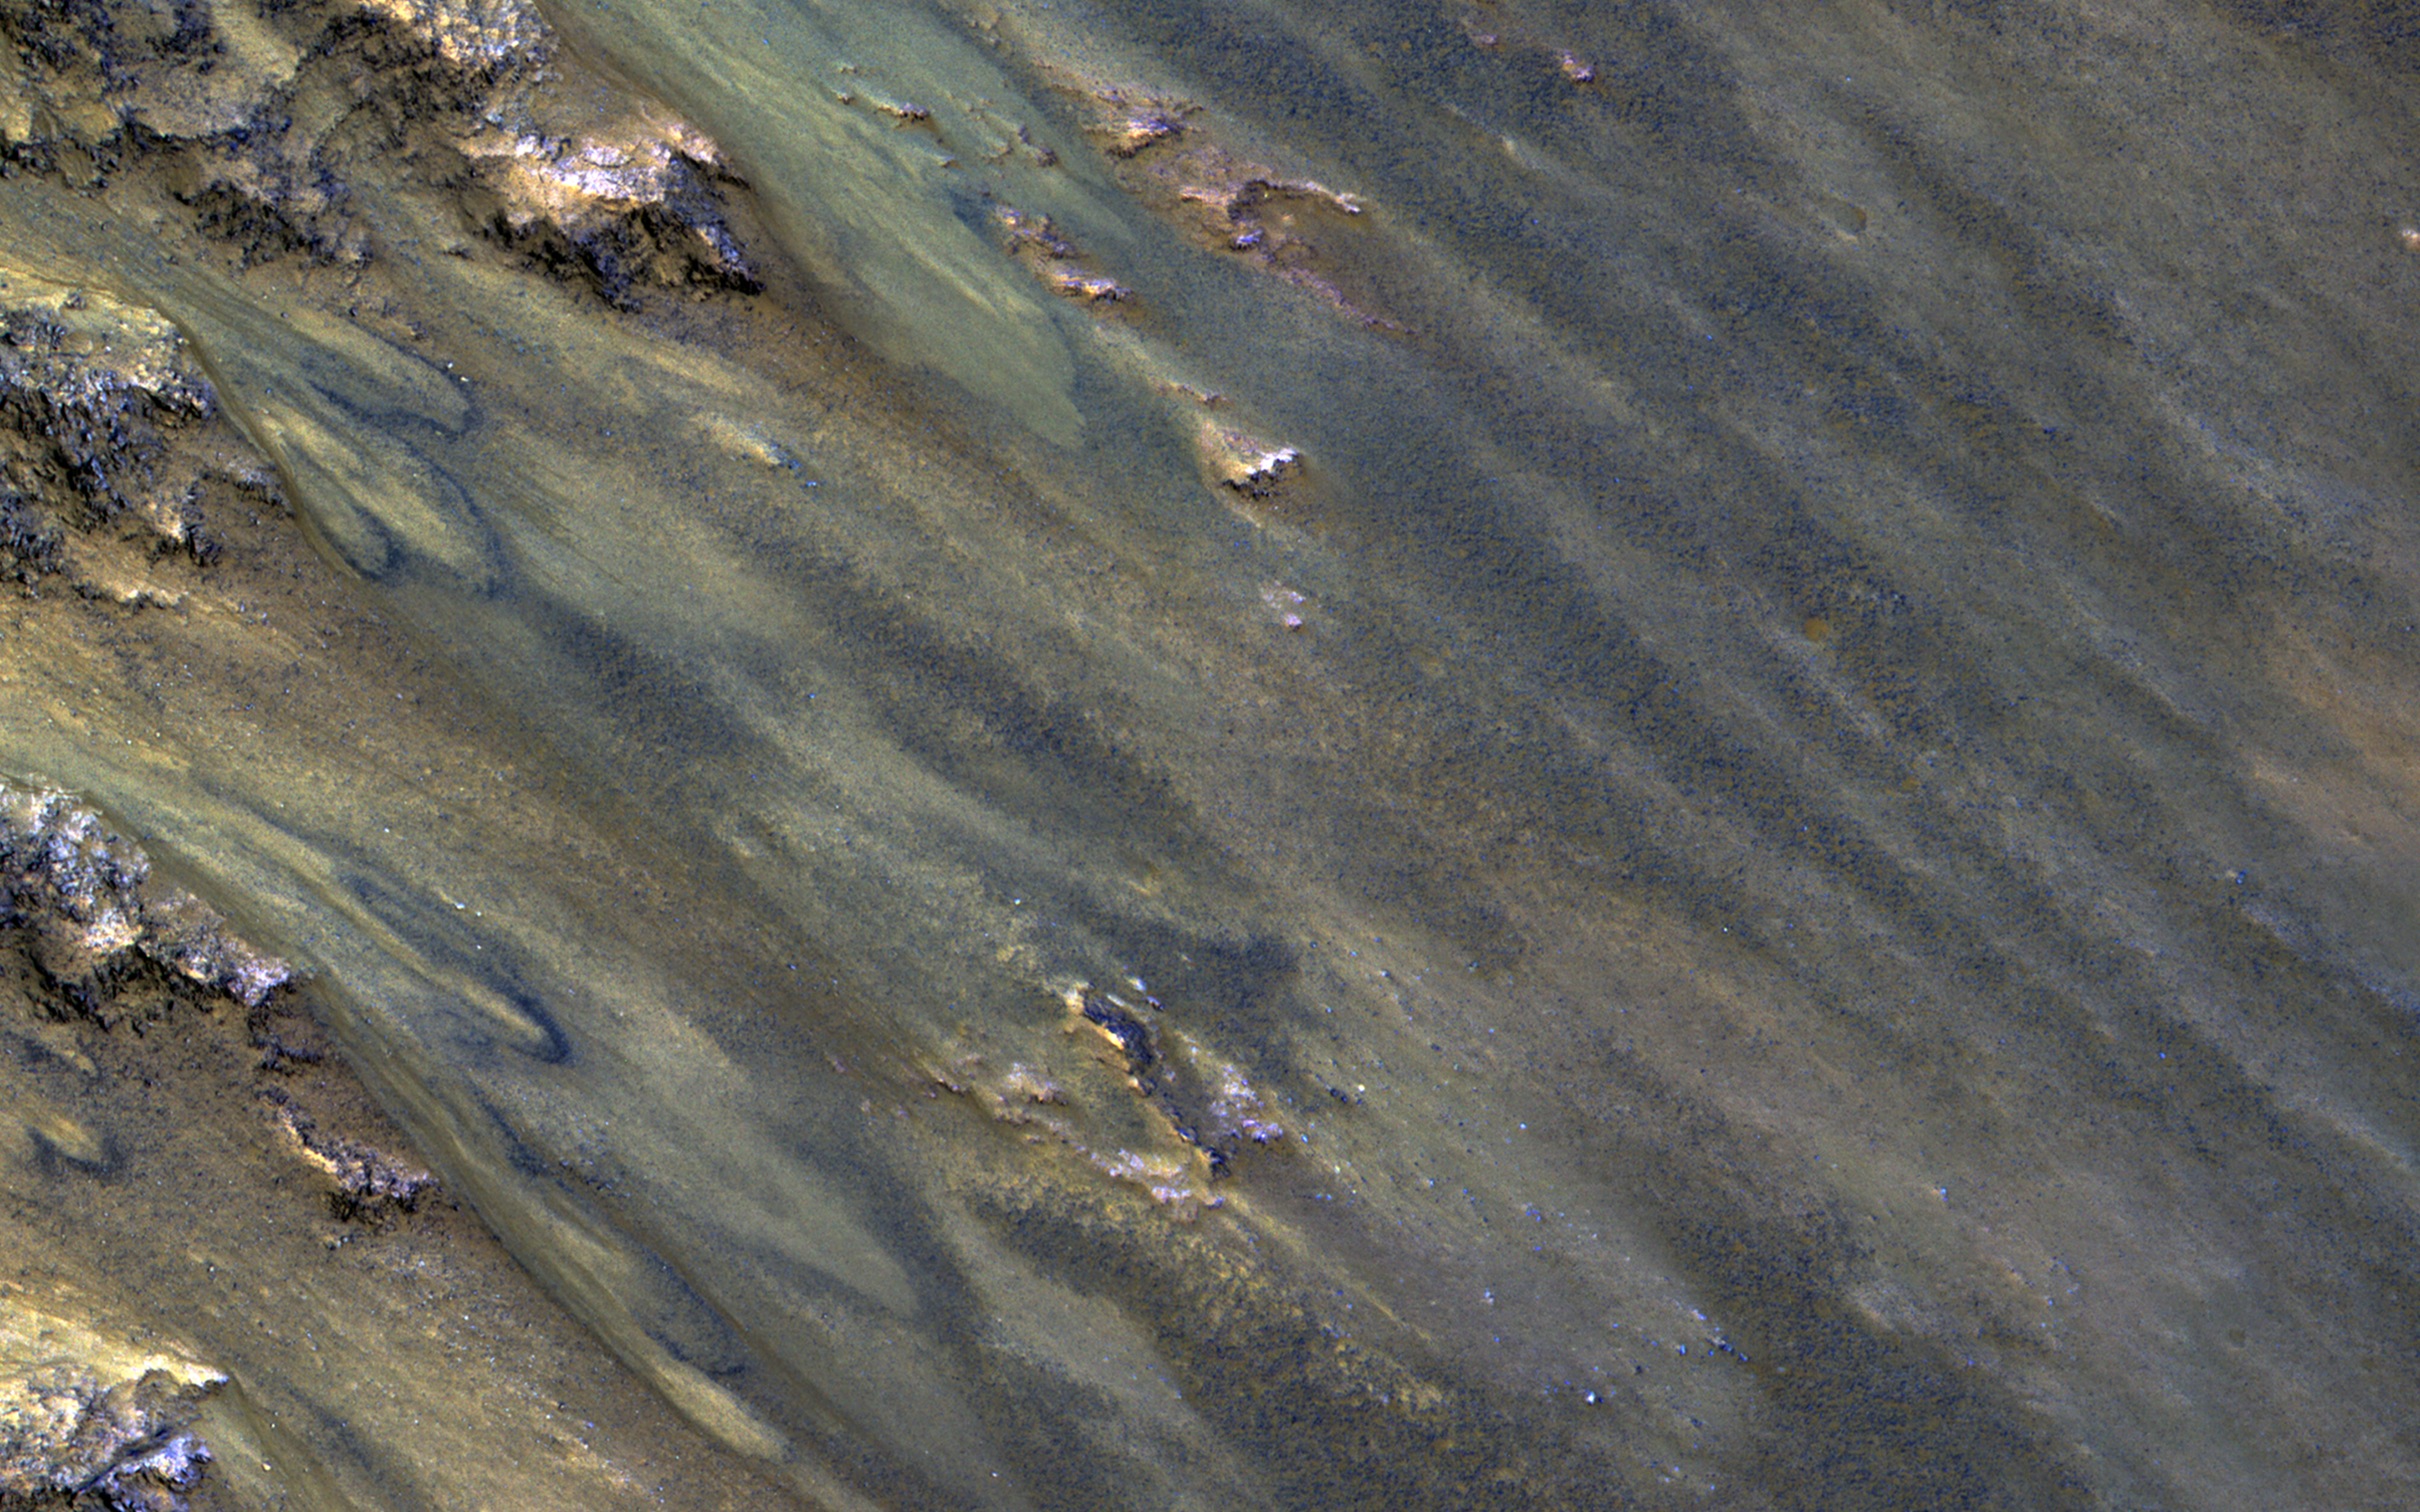

Active Flows on Steep Slopes in Ganges Chasma

This image from NASA’s Mars Reconnaissance Orbiter covers a steep west-facing slope in southwestern Ganges Chasma, north of the larger canyons of Valles Marineris. The spot was targeted both for the bedrock exposures and to look for active slope processes.

We see two distinct flow deposits: lobate flows that are relatively bright, sometimes with dark fringes, and very thin brownish lines that resemble recurring slope lineae (or ‘RSL’). Both flows emanate from rocky alcoves. The RSL are superimposed on the lobate deposits (perhaps rocky debris flows), so they are younger and more active.

The possible role of water in forming the debris flows and RSL are the subjects of continuing debate among scientists. We will acquire more images here to see if the candidate RSL are active.

The map is projected here at a scale of 50 centimeters (19.7 inches) per pixel. [The original image scale is 52.9 centimeters (20.8 inches) per pixel (with 2 x 2 binning); objects on the order of 159 centimeters (62.6 inches) across are resolved.] North is up.

The University of Arizona, Tucson, operates HiRISE, which was built by Ball Aerospace & Technologies Corp., Boulder, Colo. NASA’s Jet Propulsion Laboratory, a division of Caltech in Pasadena, California, manages the Mars Reconnaissance Orbiter Project for NASA’s Science Mission Directorate, Washington.

Credit: NASA/JPL-Caltech/Univ. of Arizona